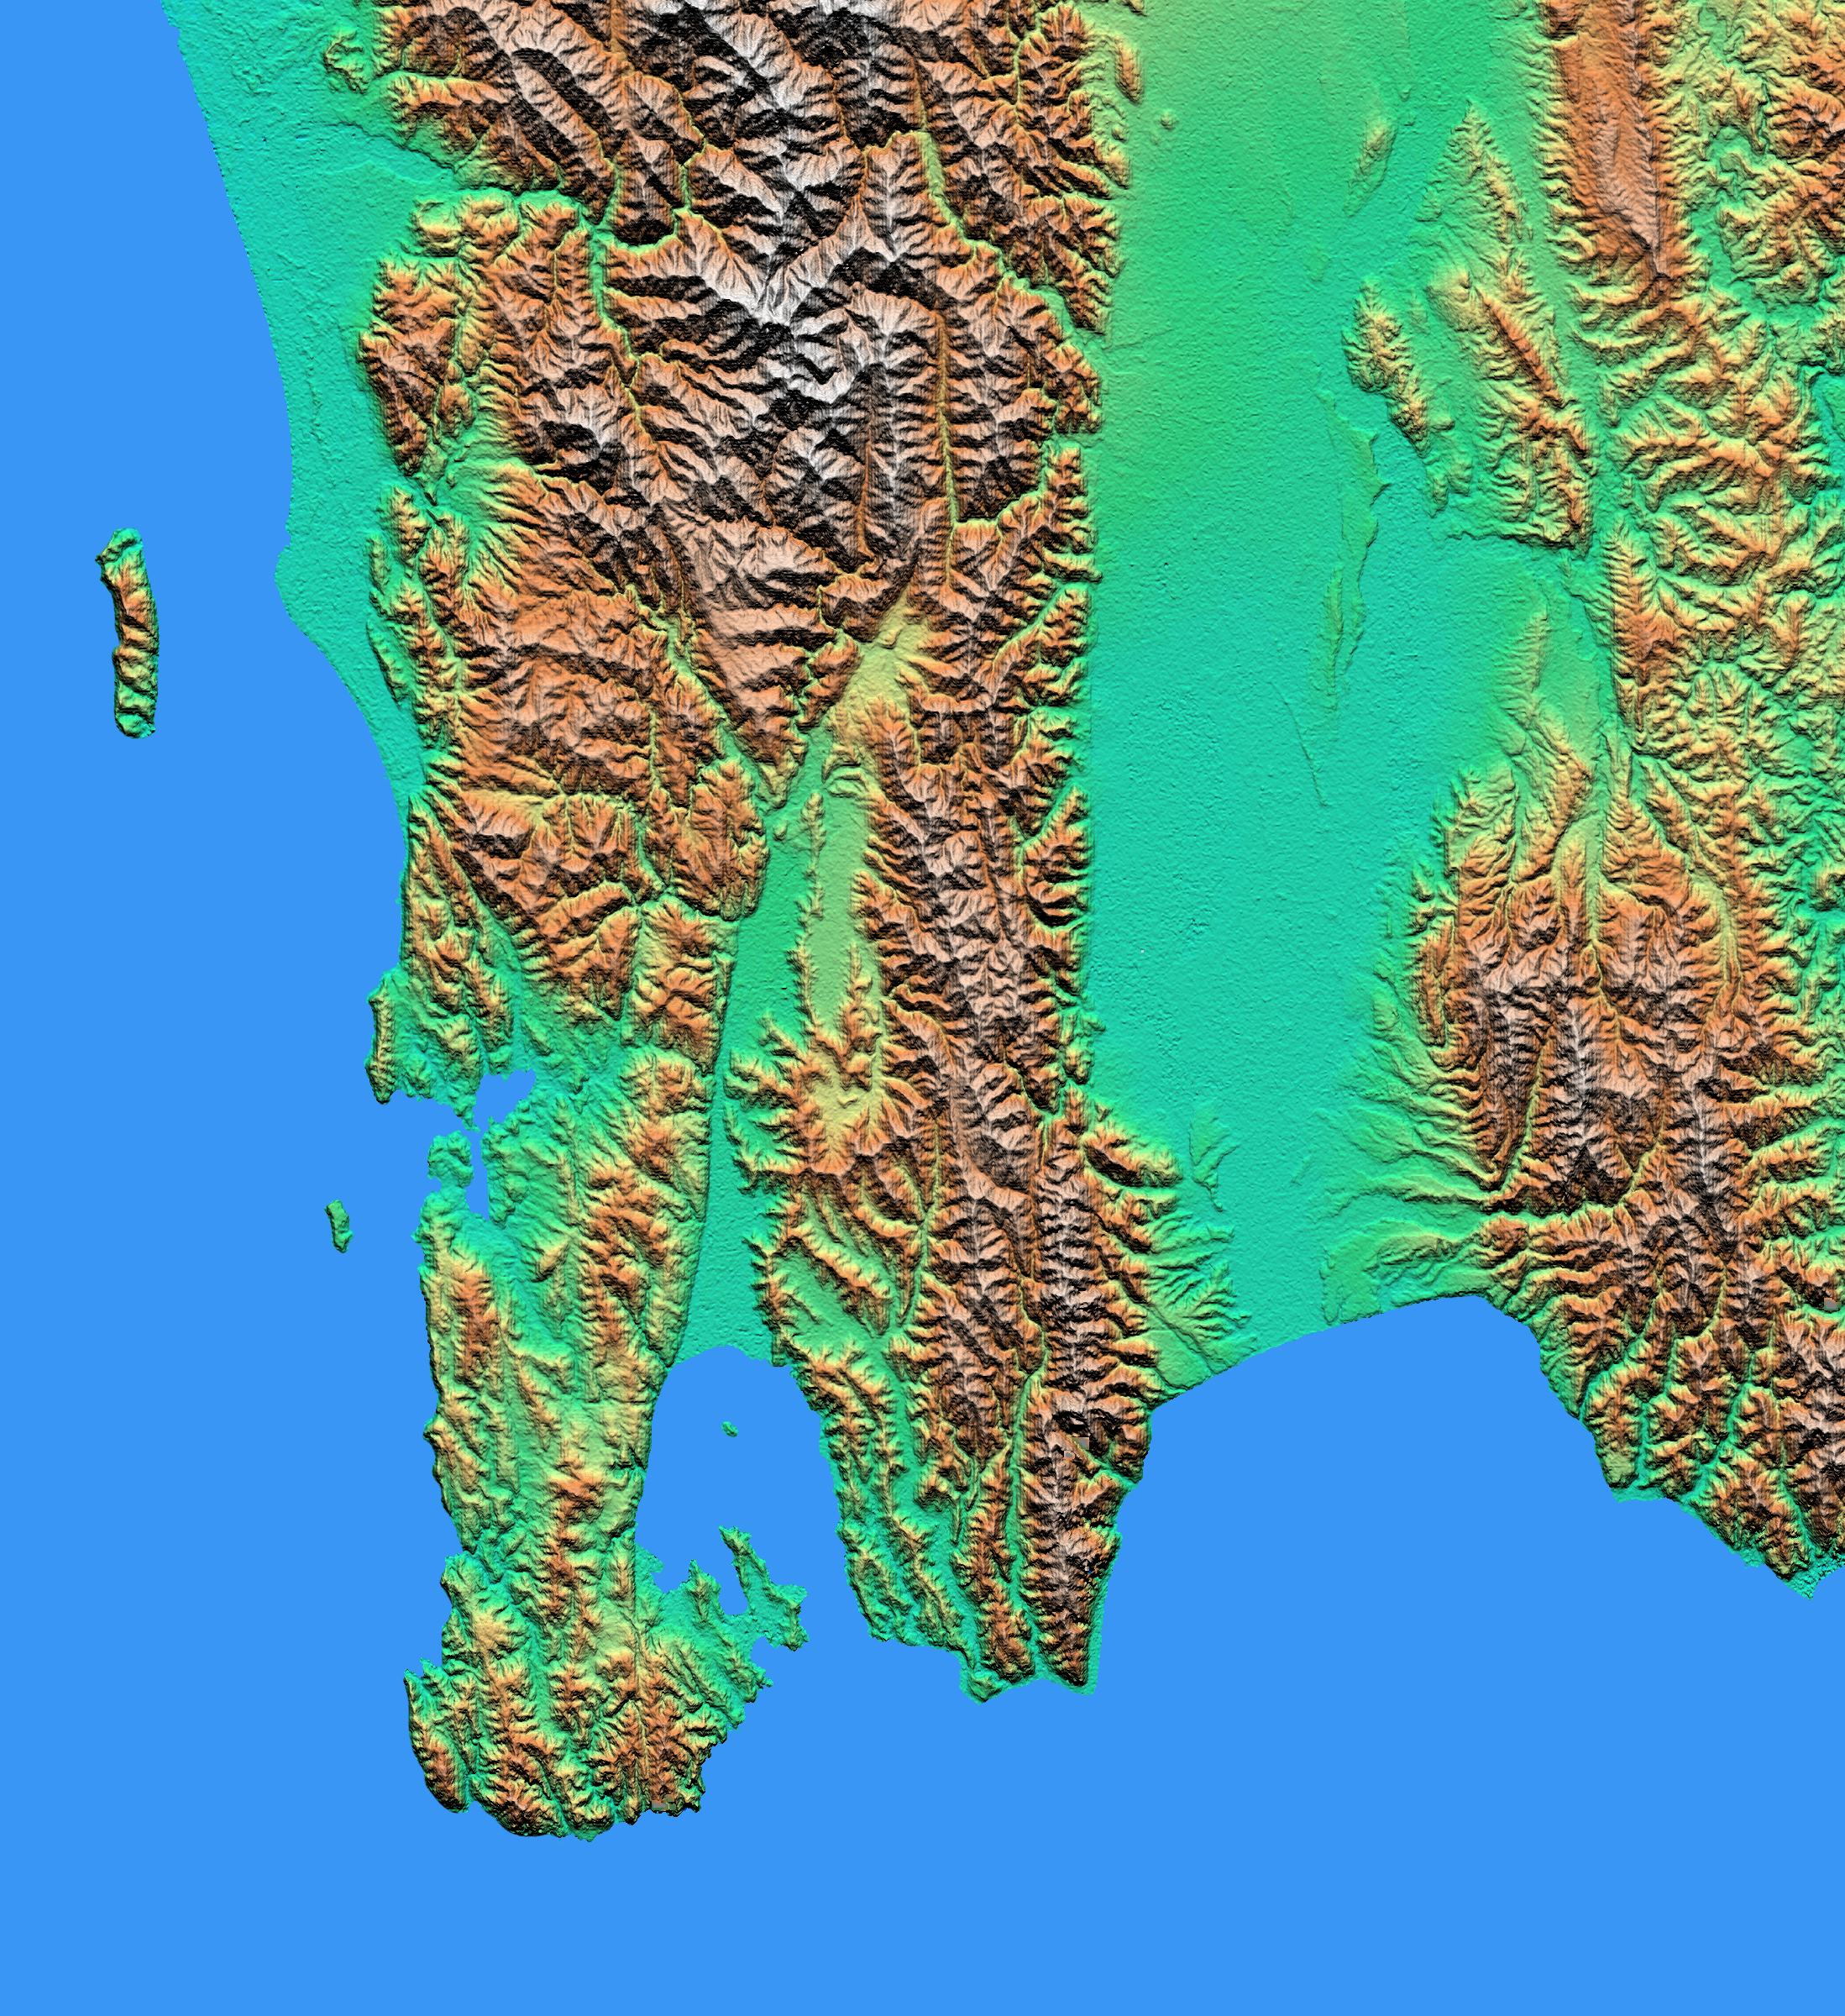

Shaded relief with Color as Height, Wellington, New Zealand

The topography of New Zealand’s North Island is rich in seismic features: The sharp line cutting through the city of Wellington (on the left side of the large bay on the bottom coast) is the active Wellington Fault, which also goes through the official residence of the Prime Minister of New Zealand.

Another active fault, the Wairarapa Fault, cuts along the west side of the Wairarapa Valley (center of the image). This fault was the site of an earthquake in 1855 that may have involved as much as 12 meters (40 feet) of fault slip. There are several marine terraces along the south coast that were uplifted in 1855 and previous earthquakes.

Between the Wairarapa Valley and Wellington is the Rimutaka Range, which reaches 800 meters (2,600 feet), and to the north (top center of the image) is the Tararua Range, with a peak at 1,500 meters (4,900 feet). At the right side of the image is the Aorangi Range, up to 1,000 meters (3,300 feet) high.

At the bottom of the image is the Cook Strait, between the North and South Islands of New Zealand.

For a full-resolution, annotated version of this image, please select Figure 1, below:
The Shuttle Radar Topography Mission (SRTM), launched on February 11, 2000, used the same radar instrument that comprised the Spaceborne Imaging Radar-C/X-Band Synthetic Aperture Radar (SIR-C/X-SAR) that flew twice on the Space Shuttle Endeavour in 1994. SRTM was designed to collect three-dimensional measurements of the Earth’s surface on its 11-day mission. To collect the 3-D data, engineers added a 60-meter-long (200-foot) mast, an additional C-band imaging antenna, and improved tracking and navigation devices.

The mission is a cooperative project between the National Aeronautics and Space Administration (NASA), the National Imagery and Mapping Agency (NIMA) and the German (DLR) and Italian (ASI) space agencies. It is managed by NASA’s Jet Propulsion Laboratory, Pasadena, CA, for NASA’s Earth Science Enterprise, Washington, DC.

Size: 89 kilometers (55 miles) x 82 kilometers (51 miles)
Location: 41.2 degrees south latitude, 175.2 degrees east longitude
Site name: Wellington, New Zealand
Orientation: north is towards the upper left corner
Original data resolution: SRTM, 30 meters (99 feet)
Date acquired: February 20, 2000

Credit: NASA/JPL/NIMA